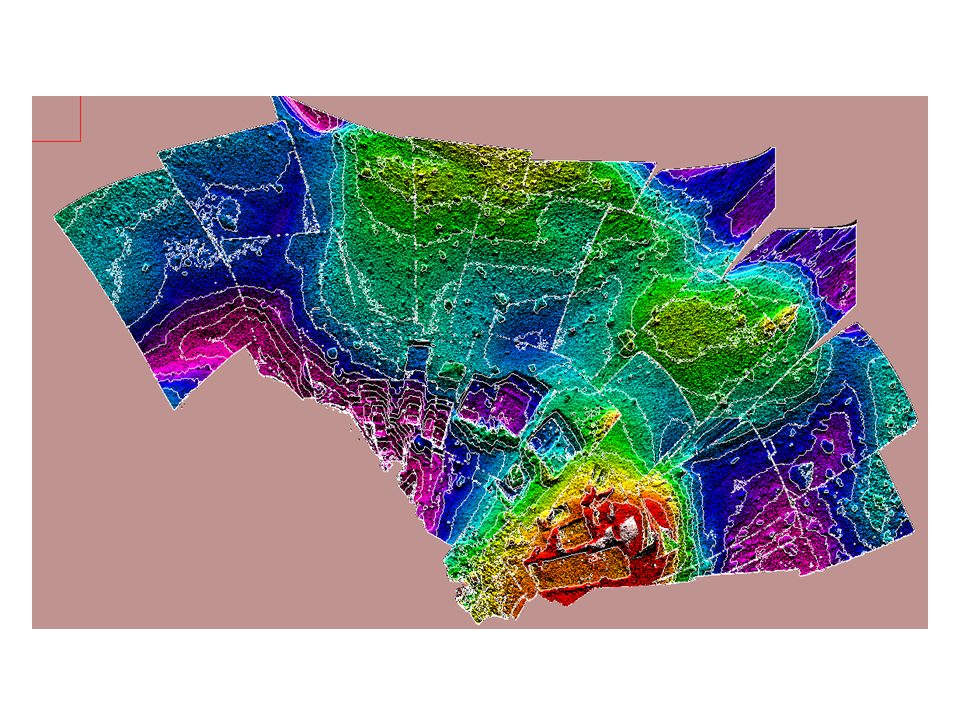

Contour Map of Mars’ Surface Beside Phoenix

Annotated Version

This color-coded elevation map of the local terrain on the north side of NASA’s Phoenix Mars Lander shows the contours of polygons and relationship of polygon boundaries to trenches and other features in the workspace of the lander’s Robotic Arm.

The map covers an area about 4 meters (13 feet) across. Areas coded red, yellow and green are higher than areas coded blue and purple.

The Phoenix Mission is led by the University of Arizona, Tucson, on behalf of NASA. Project management of the mission is by NASA’s Jet Propulsion Laboratory, Pasadena, Calif. Spacecraft development is by Lockheed Martin Space Systems, Denver.

Photojournal Note: As planned, the Phoenix lander, which landed May 25, 2008 23:53 UTC, ended communications in November 2008, about six months after landing, when its solar panels ceased operating in the dark Martian winter.

Credit: NASA/JPL/University of Arizona/University of Colorado